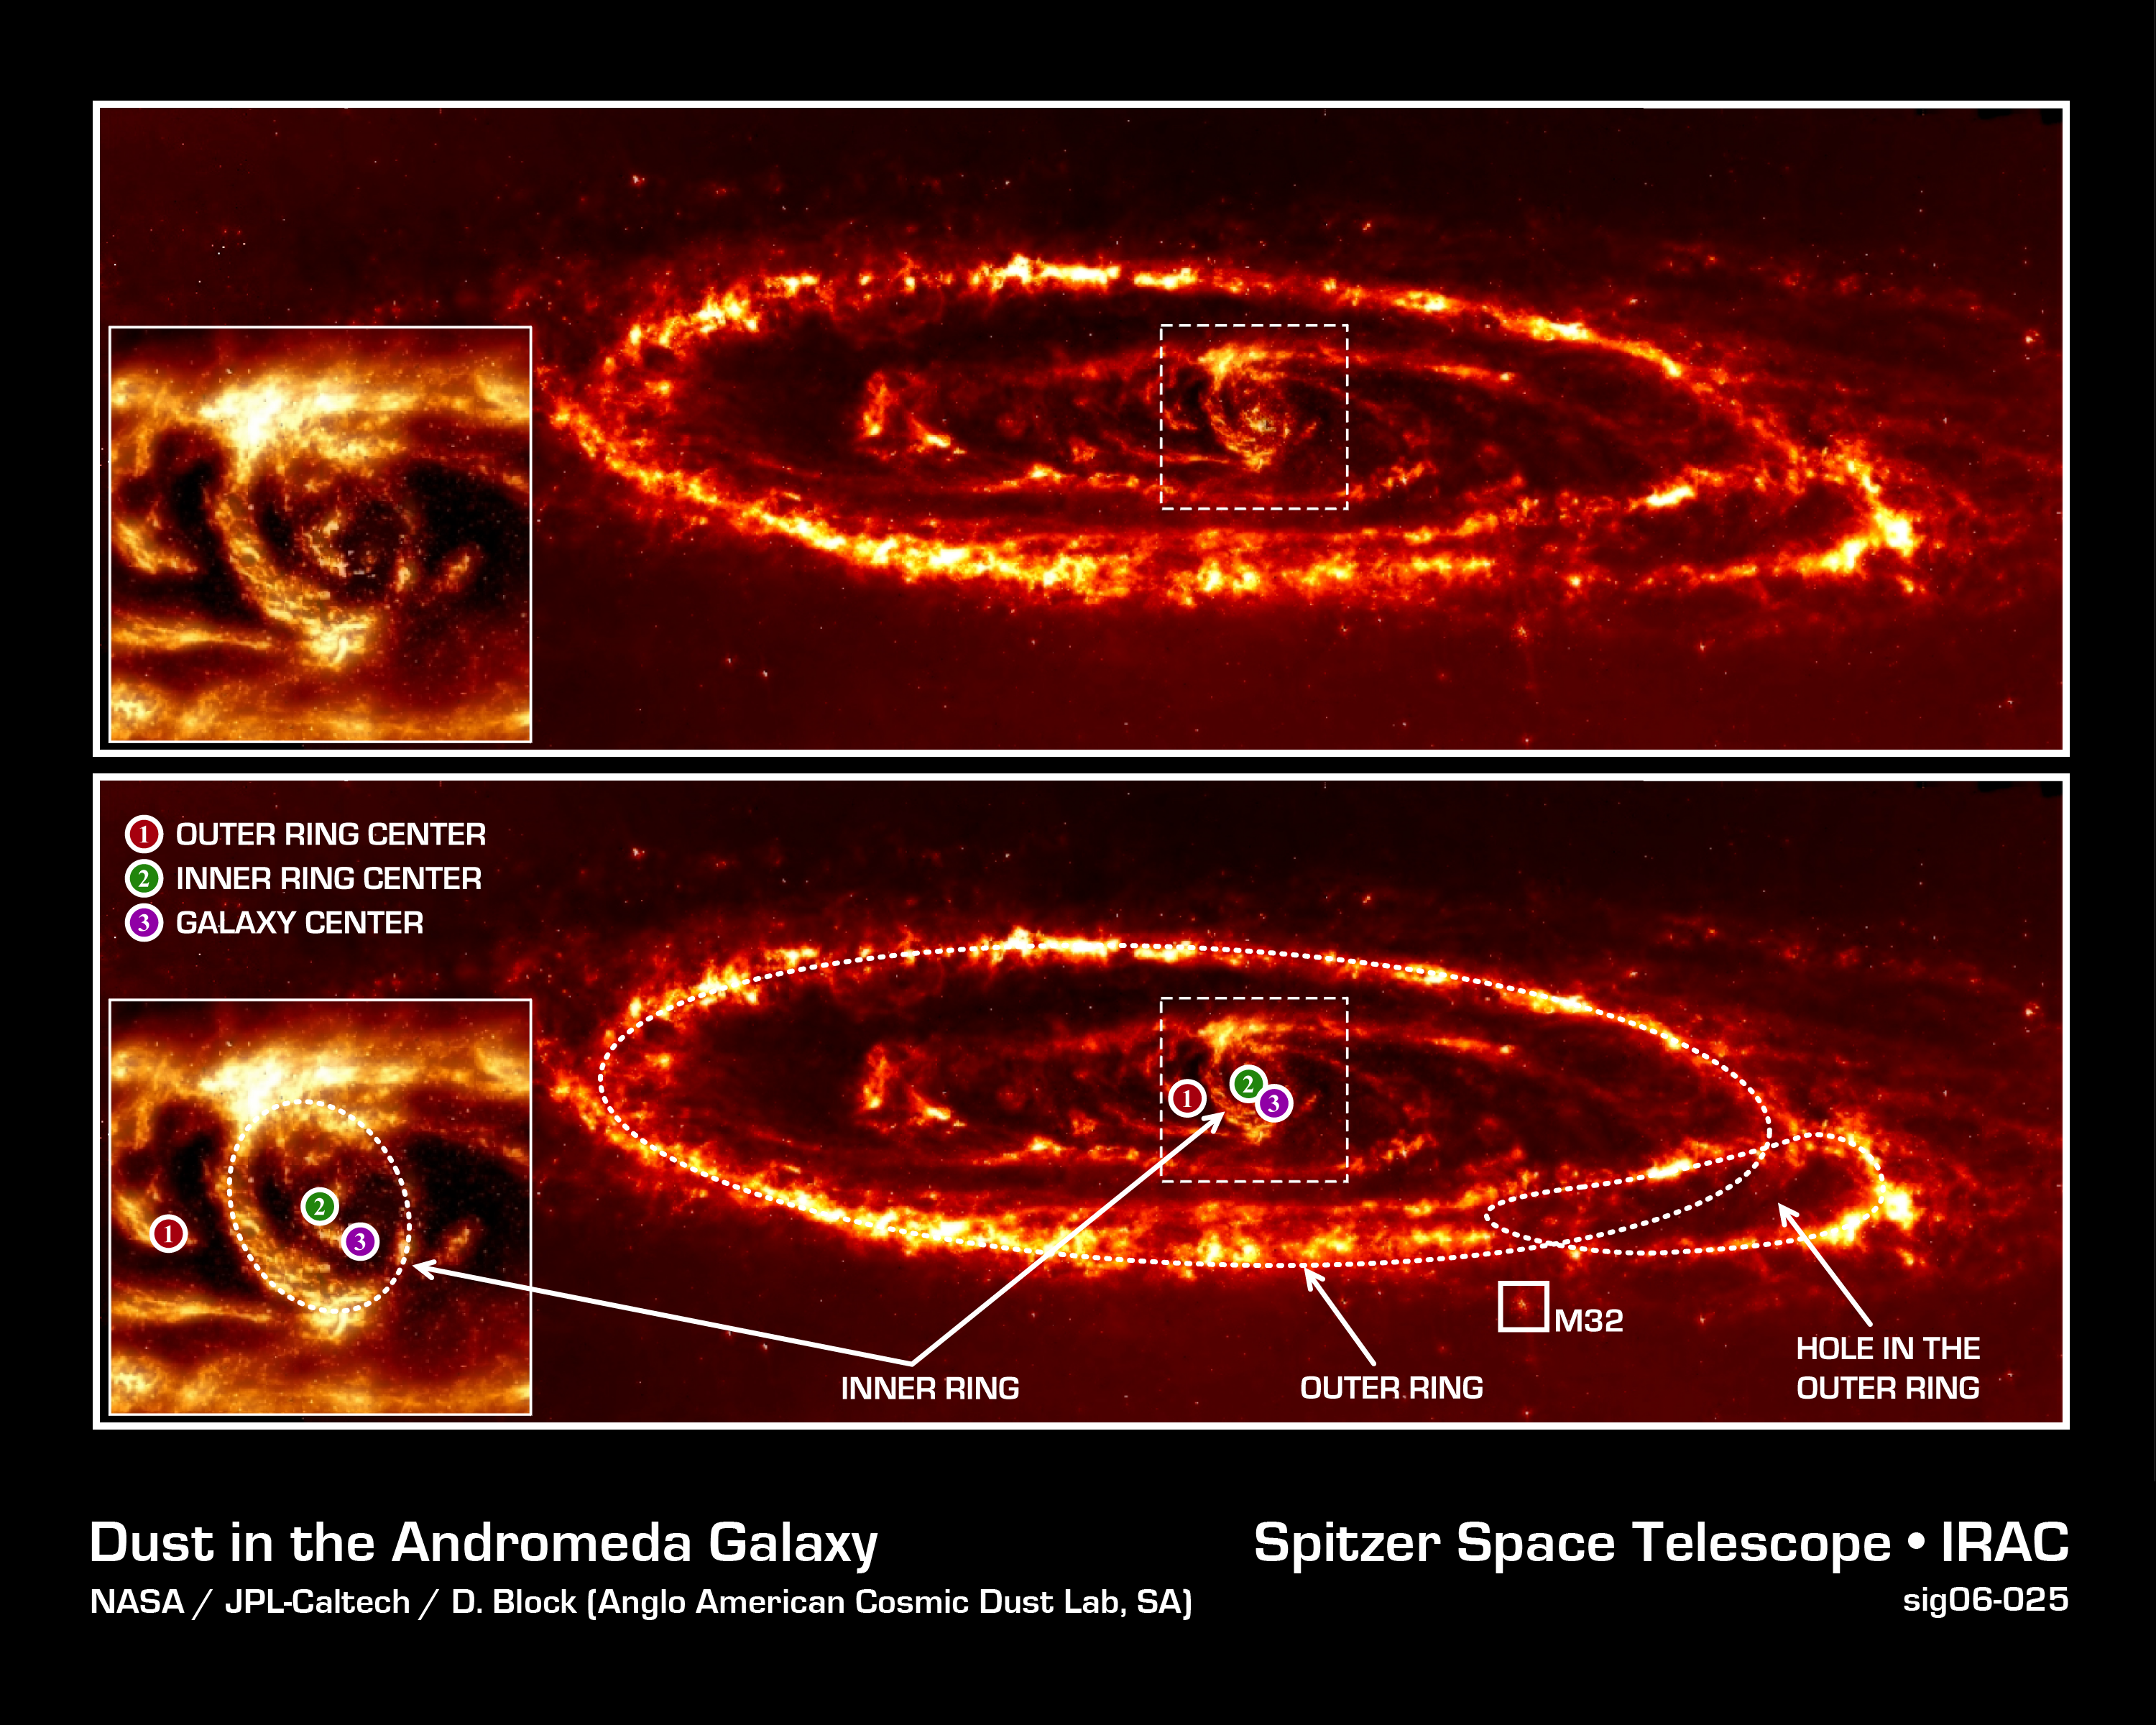

Forensic Evidence of a Galactic Collision

Astronomers have new evidence that the Andromeda spiral galaxy was involved in a violent head-on collision with the neighboring dwarf galaxy Messier 32 (M32) more than 200 million years ago. Infrared photographs taken with NASA's Spitzer Space Telescope revealed a never-before-seen dust ring deep within the Andromeda galaxy. When combined with a previously observed outer ring, the presence of both dust rings suggests that M32 plunged through the disk of Andromeda along Andromeda's polar axis approximately 210 million years ago.

This image was obtained by the Infrared Array Camera (IRAC) at a wavelength of 8.0 microns.

Credit: NASA/JPL-Caltech/D. Block (Anglo American Cosmic Dust Lab, SA)